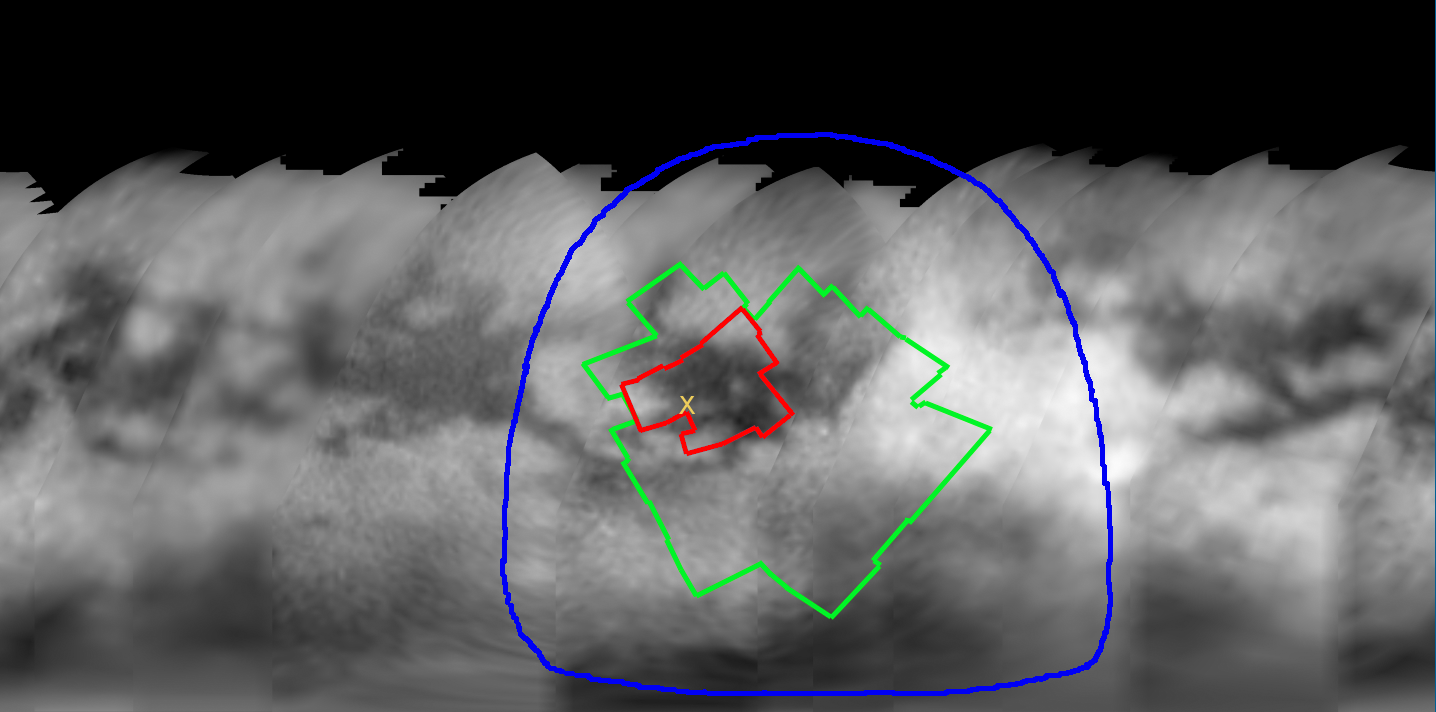

Zooming In On Titan

Figure 1

This map of Titan’s surface, generated from images taken during Cassini’s approach to Saturn, illustrates the imaging coverage planned during Cassini’s first very close Titan flyby on Oct. 26, 2004.

Colored lines enclose regions that will be covered at different imaging scales as Cassini approaches Titan. Based on previous observations, it is anticipated that the size of the smallest visible surface features will be approximately five times larger than the image scale. Thus, the smallest visible features within the region bounded by the red curve should be about 1 to 1.2 kilometers (0.6 to 0.9 mile) across. The yellow X marks the predicted landing site for the Huygens probe, the target of the camera’s highest-resolution mosaic. Images of this site taken near closest approach may have higher resolution than indicated here. Features a few hundred meters or yards across may be discernible, depending on the effect that relative motion between the spacecraft and Titan has on the quality of the images.

The images used to create the map were acquired between April and June 2004 using a narrow, 938-nanometer filter that sees through Titan’s atmospheric haze to the surface. These images have been processed to enhance surface details. Scales range from 88 to 35 kilometers (55 to 22 miles) per pixel. It’s currently winter in Titan’s northern hemisphere, so high northern latitudes are not illuminated, resulting in the map’s upper limit at roughly 45 degrees north latitude.

The Cassini-Huygens mission is a cooperative project of NASA, the European Space Agency and the Italian Space Agency. The Jet Propulsion Laboratory, a division of the California Institute of Technology in Pasadena, manages the Cassini-Huygens mission for NASA’s Office of Space Science, Washington, D.C. The Cassini orbiter and its two onboard cameras, were designed, developed and assembled at JPL. The imaging team is based at the Space Science Institute, Boulder, Colo.

Credit: NASA/JPL/Space Science Institute